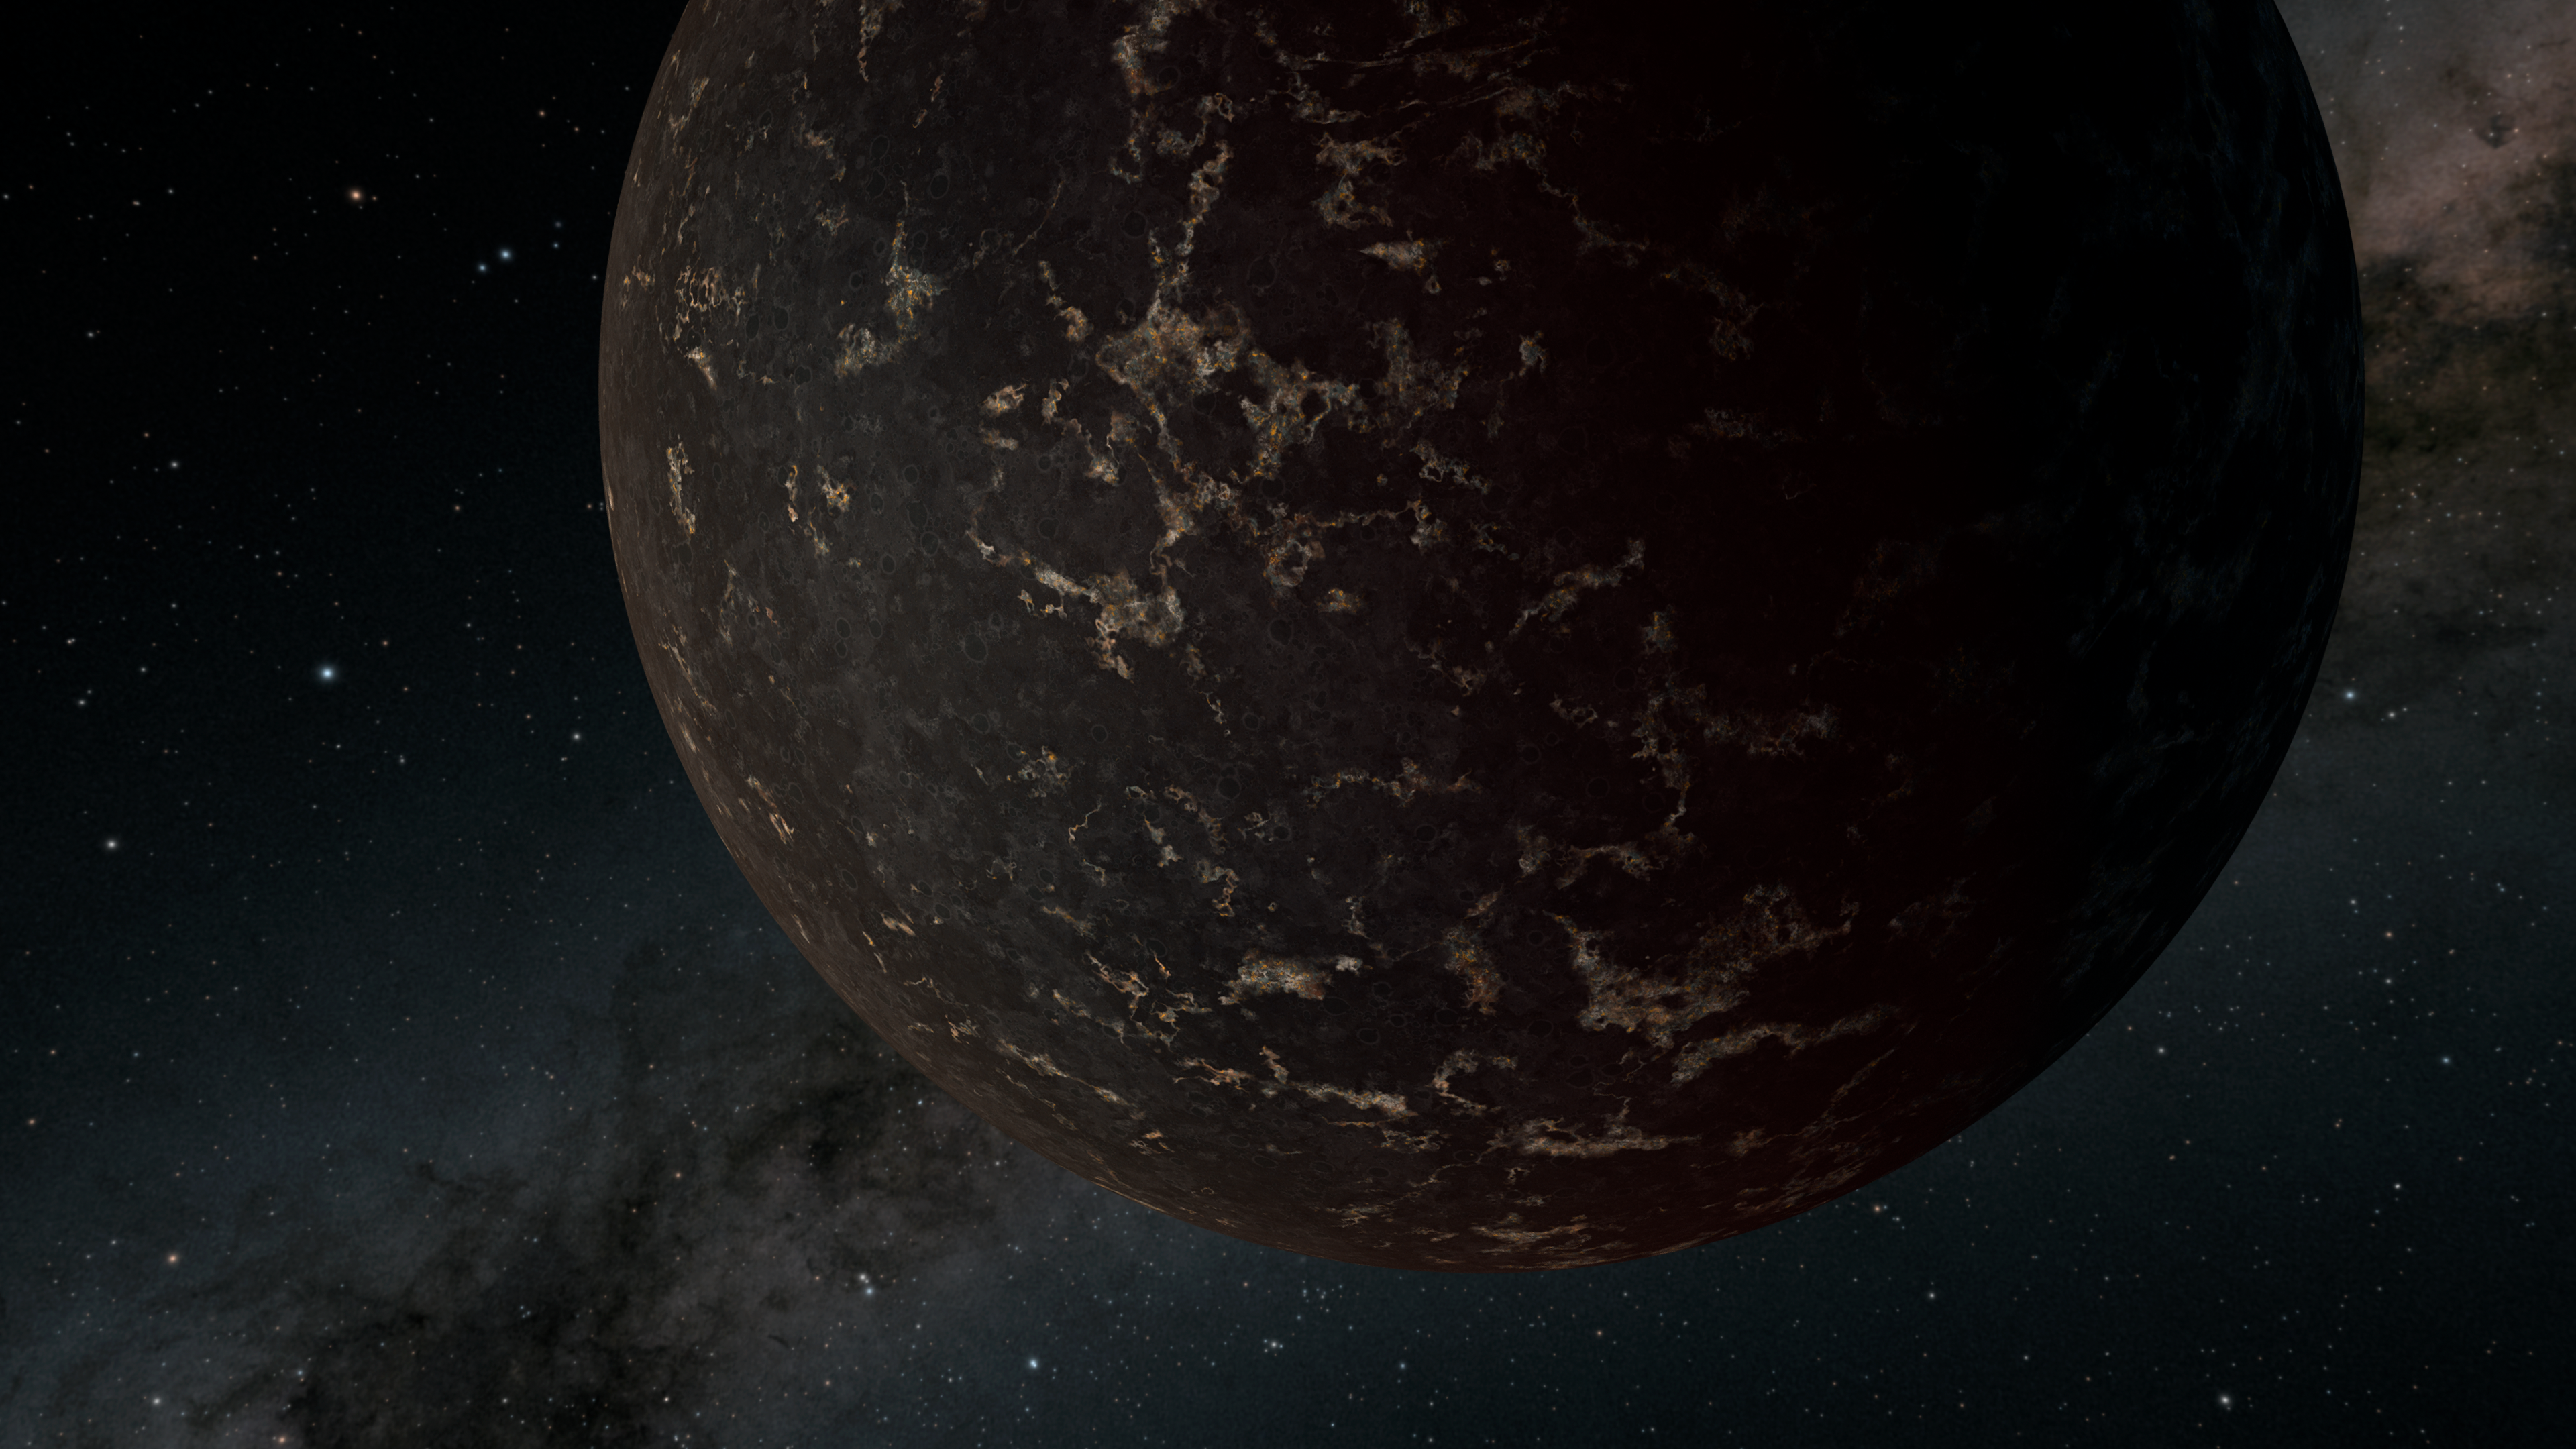

Dark World

This artist's illustration depicts the exoplanet LHS 3844b, which is 1.3 times the mass of Earth and orbits an M dwarf star. The planet's surface may be covered mostly in dark lava rock, with no apparent atmosphere, according to observations by NASA's Spitzer Space Telescope.

Credit: NASA/JPL-Caltech/R. Hurt (IPAC)